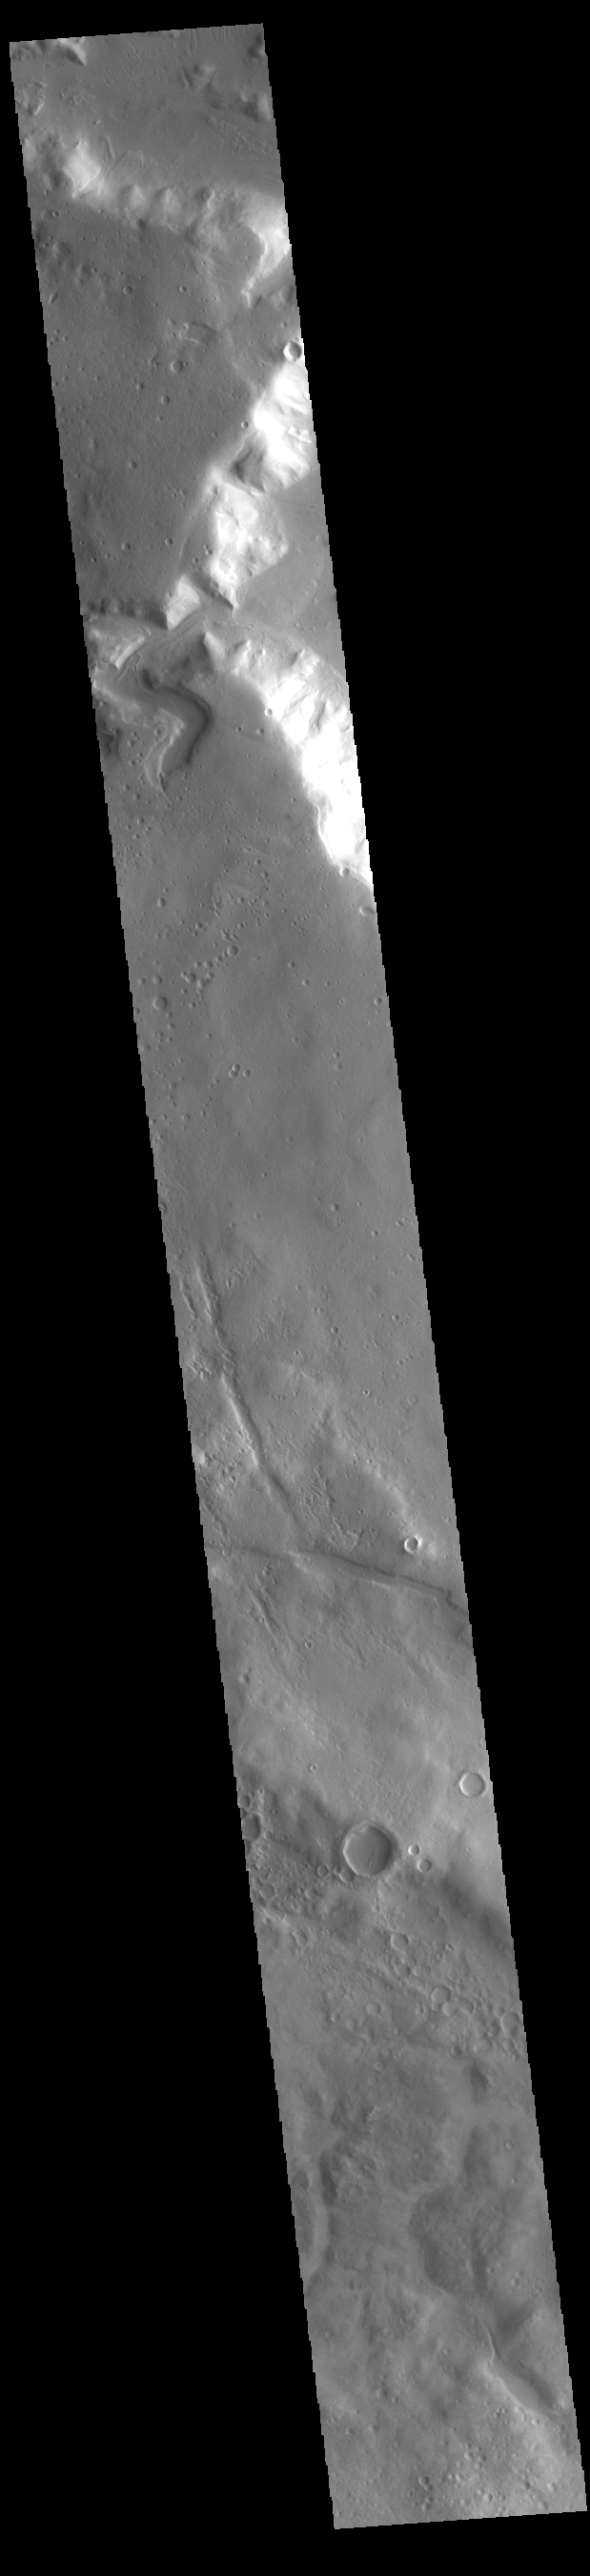

Channel

Near the top of today’s VIS image is a small unnamed channel. This channel is located along the topographic boundary between highlands of Terra Sabaea and lowlands of Protonilus Mensae.

Credit: NASA/JPL-Caltech/ASU